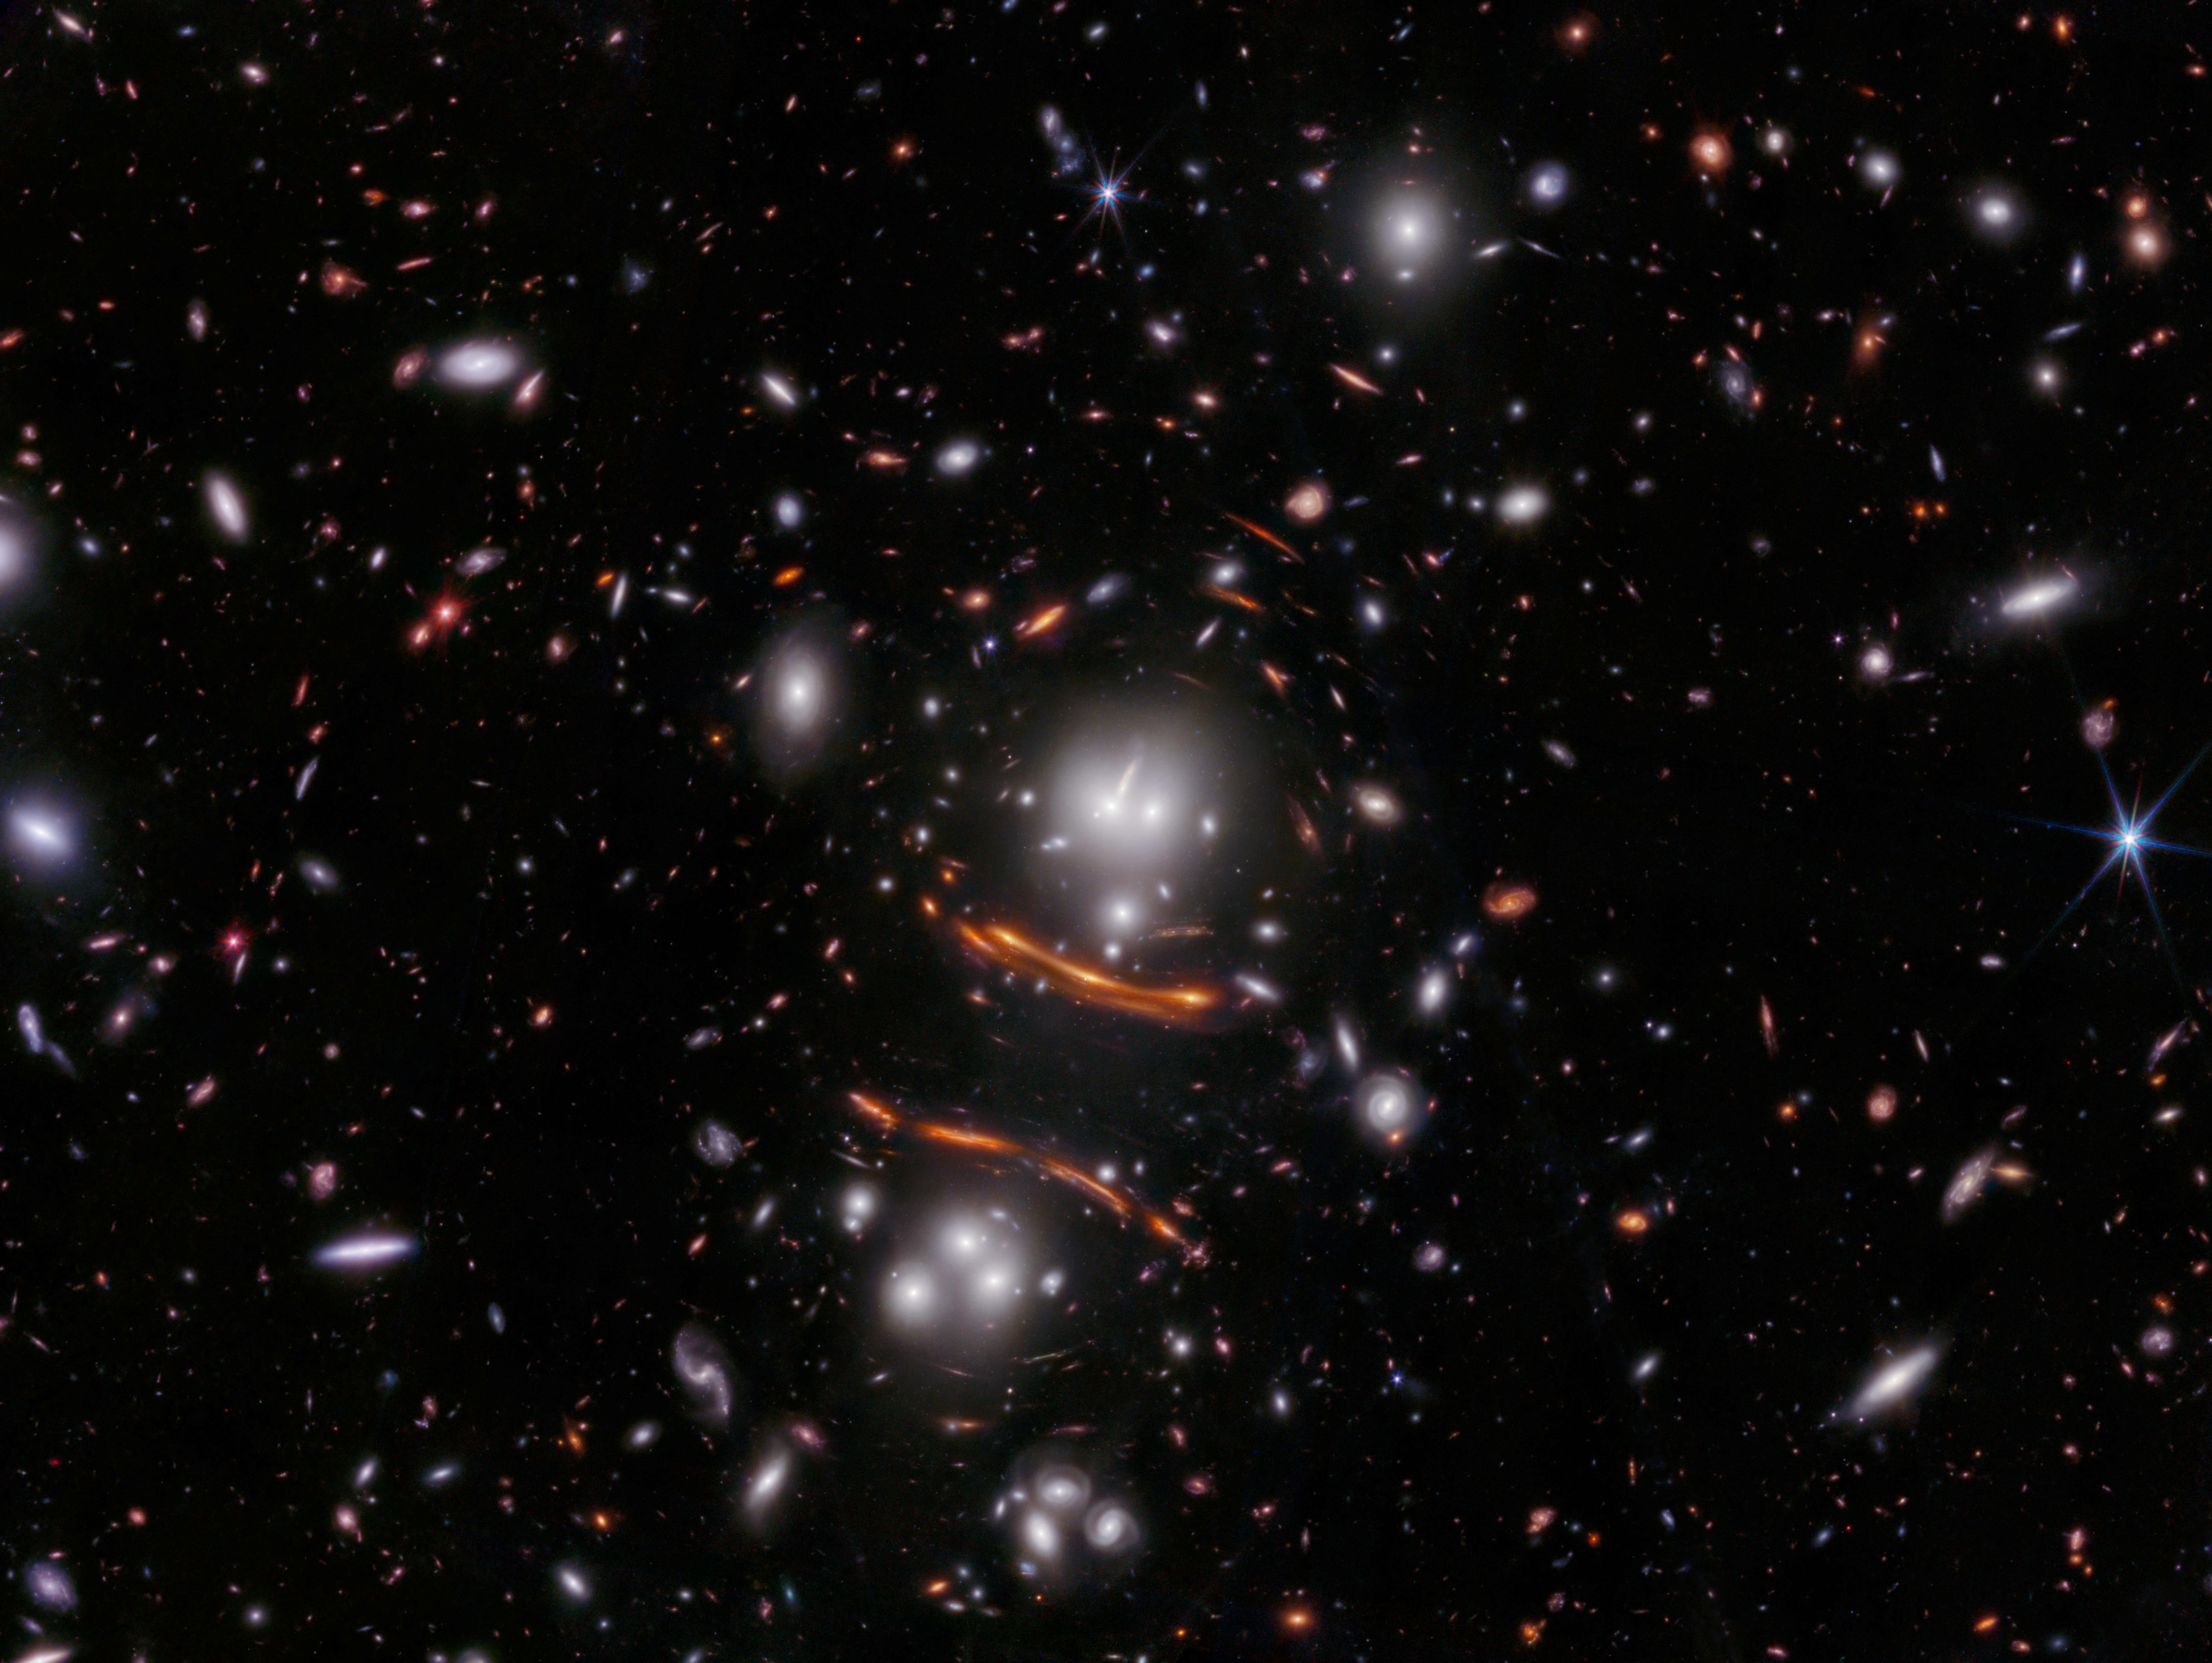

Galaxy Cluster PLCK G165.7 (NIRCam Image)

NASA’s James Webb Space Telescope’s NIRCam (Near-Infrared Camera) image of the galaxy cluster PLCK G165.7+67.0, also known as G165. A foreground cluster, located 3.6 billion light-years away from Earth, is magnifying and bending the light of the distant universe beyond. In this image, astronomers discovered the light of an exploding star — more specifically, a Type Ia supernova — imaged three times, seen as points of light within the prominent red arc at the right-center of the image.

To achieve three images, the light traveled along three different paths. Since each path had a different length, and light traveled at the same speed, the supernova was imaged in this Webb observation at three different times during its explosion. The multiply-imaged supernova offers astronomers a unique way to calculate a new value for the Hubble constant — the rate at which the universe is accelerating.

The field of G165 is known for a high rate of star formation of more than 300 solar masses per year, an attribute that correlates with higher supernova rates.

In this image, blue represents light at 0.9, 1.15, and 1.5 microns (F090W + F115W + F150W), green is 2.0 and 2.77 microns (F200W + F277W), and red is 3.56, 4.1, and 4.44 microns (F356W + F410M + F444W).

Read the story.

Credit: Image: NASA, ESA, CSA, STScI, Brenda Frye (University of Arizona), Rogier Windhorst (ASU), S. Cohen (ASU), Jordan D'Silva (UWA), Anton Koekemoer (STScI), Jake Summers (ASU)